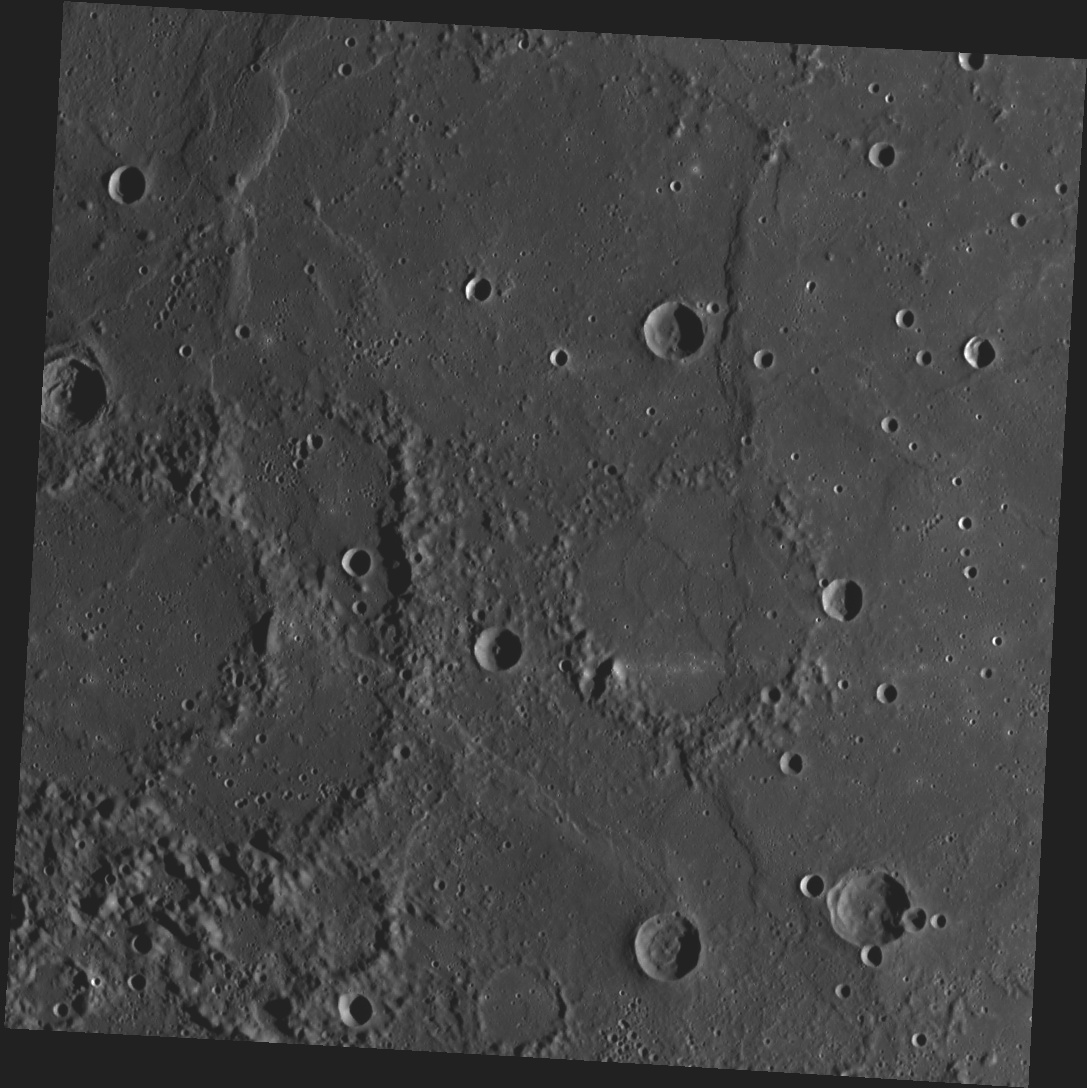

Ghosts of Craters Past

This image, taken with the Wide Angle Camera (WAC), shows an area of smooth volcanic plains in Mercury’s northern hemisphere. Looking closely, we can see the faint outline of an impact crater near the center of the image and two neighboring craters on the left side of the image. The crater floors were flooded with lava, leaving only the very tops of the crater rims visible. We can also see a number of wrinkle-like features, called wrinkle ridges, which are often found in smooth plains like these.

Date acquired: October 06, 2012
Image Mission Elapsed Time (MET): 258024090
Image ID: 2715174
Instrument: Wide Angle Camera (WAC) of the Mercury Dual Imaging System (MDIS)
WAC filter: 7 (748 nanometers)
Center Latitude: 17.37°
Center Longitude: 197.9° E
Resolution: 307 meters/pixel
Scale: This image is about 314 km (195 miles) across.
Incidence Angle: 77.9°
Emission Angle: 0.2°
Phase Angle: 78.0°

This image was acquired as part of MDIS’s high-incidence-angle base map. The high-incidence-angle base map is a major mapping activity in MESSENGER’s extended mission and complements the surface morphology base map of MESSENGER’s primary mission that was acquired under generally more moderate incidence angles. High incidence angles, achieved when the Sun is near the horizon, result in long shadows that accentuate the small-scale topography of geologic features. The high-incidence-angle base map is being acquired with an average resolution of 200 meters/pixel.

The MESSENGER spacecraft is the first ever to orbit the planet Mercury, and the spacecraft’s seven scientific instruments and radio science investigation are unraveling the history and evolution of the Solar System’s innermost planet. Visit the Why Mercury? section of this website to learn more about the key science questions that the MESSENGER mission is addressing. During the one-year primary mission, MDIS acquired 88,746 images and extensive other data sets. MESSENGER is now in a year-long extended mission, during which plans call for the acquisition of more than 80,000 additional images to support MESSENGER’s science goals.

These images are from MESSENGER, a NASA Discovery mission to conduct the first orbital study of the innermost planet, Mercury. For information regarding the use of images, see the MESSENGER image use policy.

Credit: NASA/Johns Hopkins University Applied Physics Laboratory/Carnegie Institution of Washington